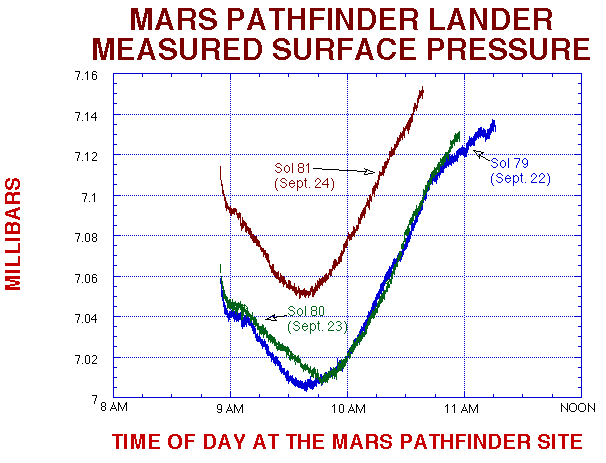

MPF Lander Measured Surface Pressure

In this figure you can see a significant increase in pressure on Sol 81. This is an indication of a frontal system has moved across the landing sight.

Mars Pathfinder is the second in NASA’s Discovery program of low-cost spacecraft with highly focused science goals. The Jet Propulsion Laboratory, Pasadena, CA, developed and manages the Mars Pathfinder mission for NASA’s Office of Space Science, Washington, D.C. JPL is a division of the California Institute of Technology (Caltech).

Photojournal note: Sojourner spent 83 days of a planned seven-day mission exploring the Martian terrain, acquiring images, and taking chemical, atmospheric and other measurements. The final data transmission received from Pathfinder was at 10:23 UTC on September 27, 1997. Although mission managers tried to restore full communications during the following five months, the successful mission was terminated on March 10, 1998.

Credit: NASA/JPL/ASU